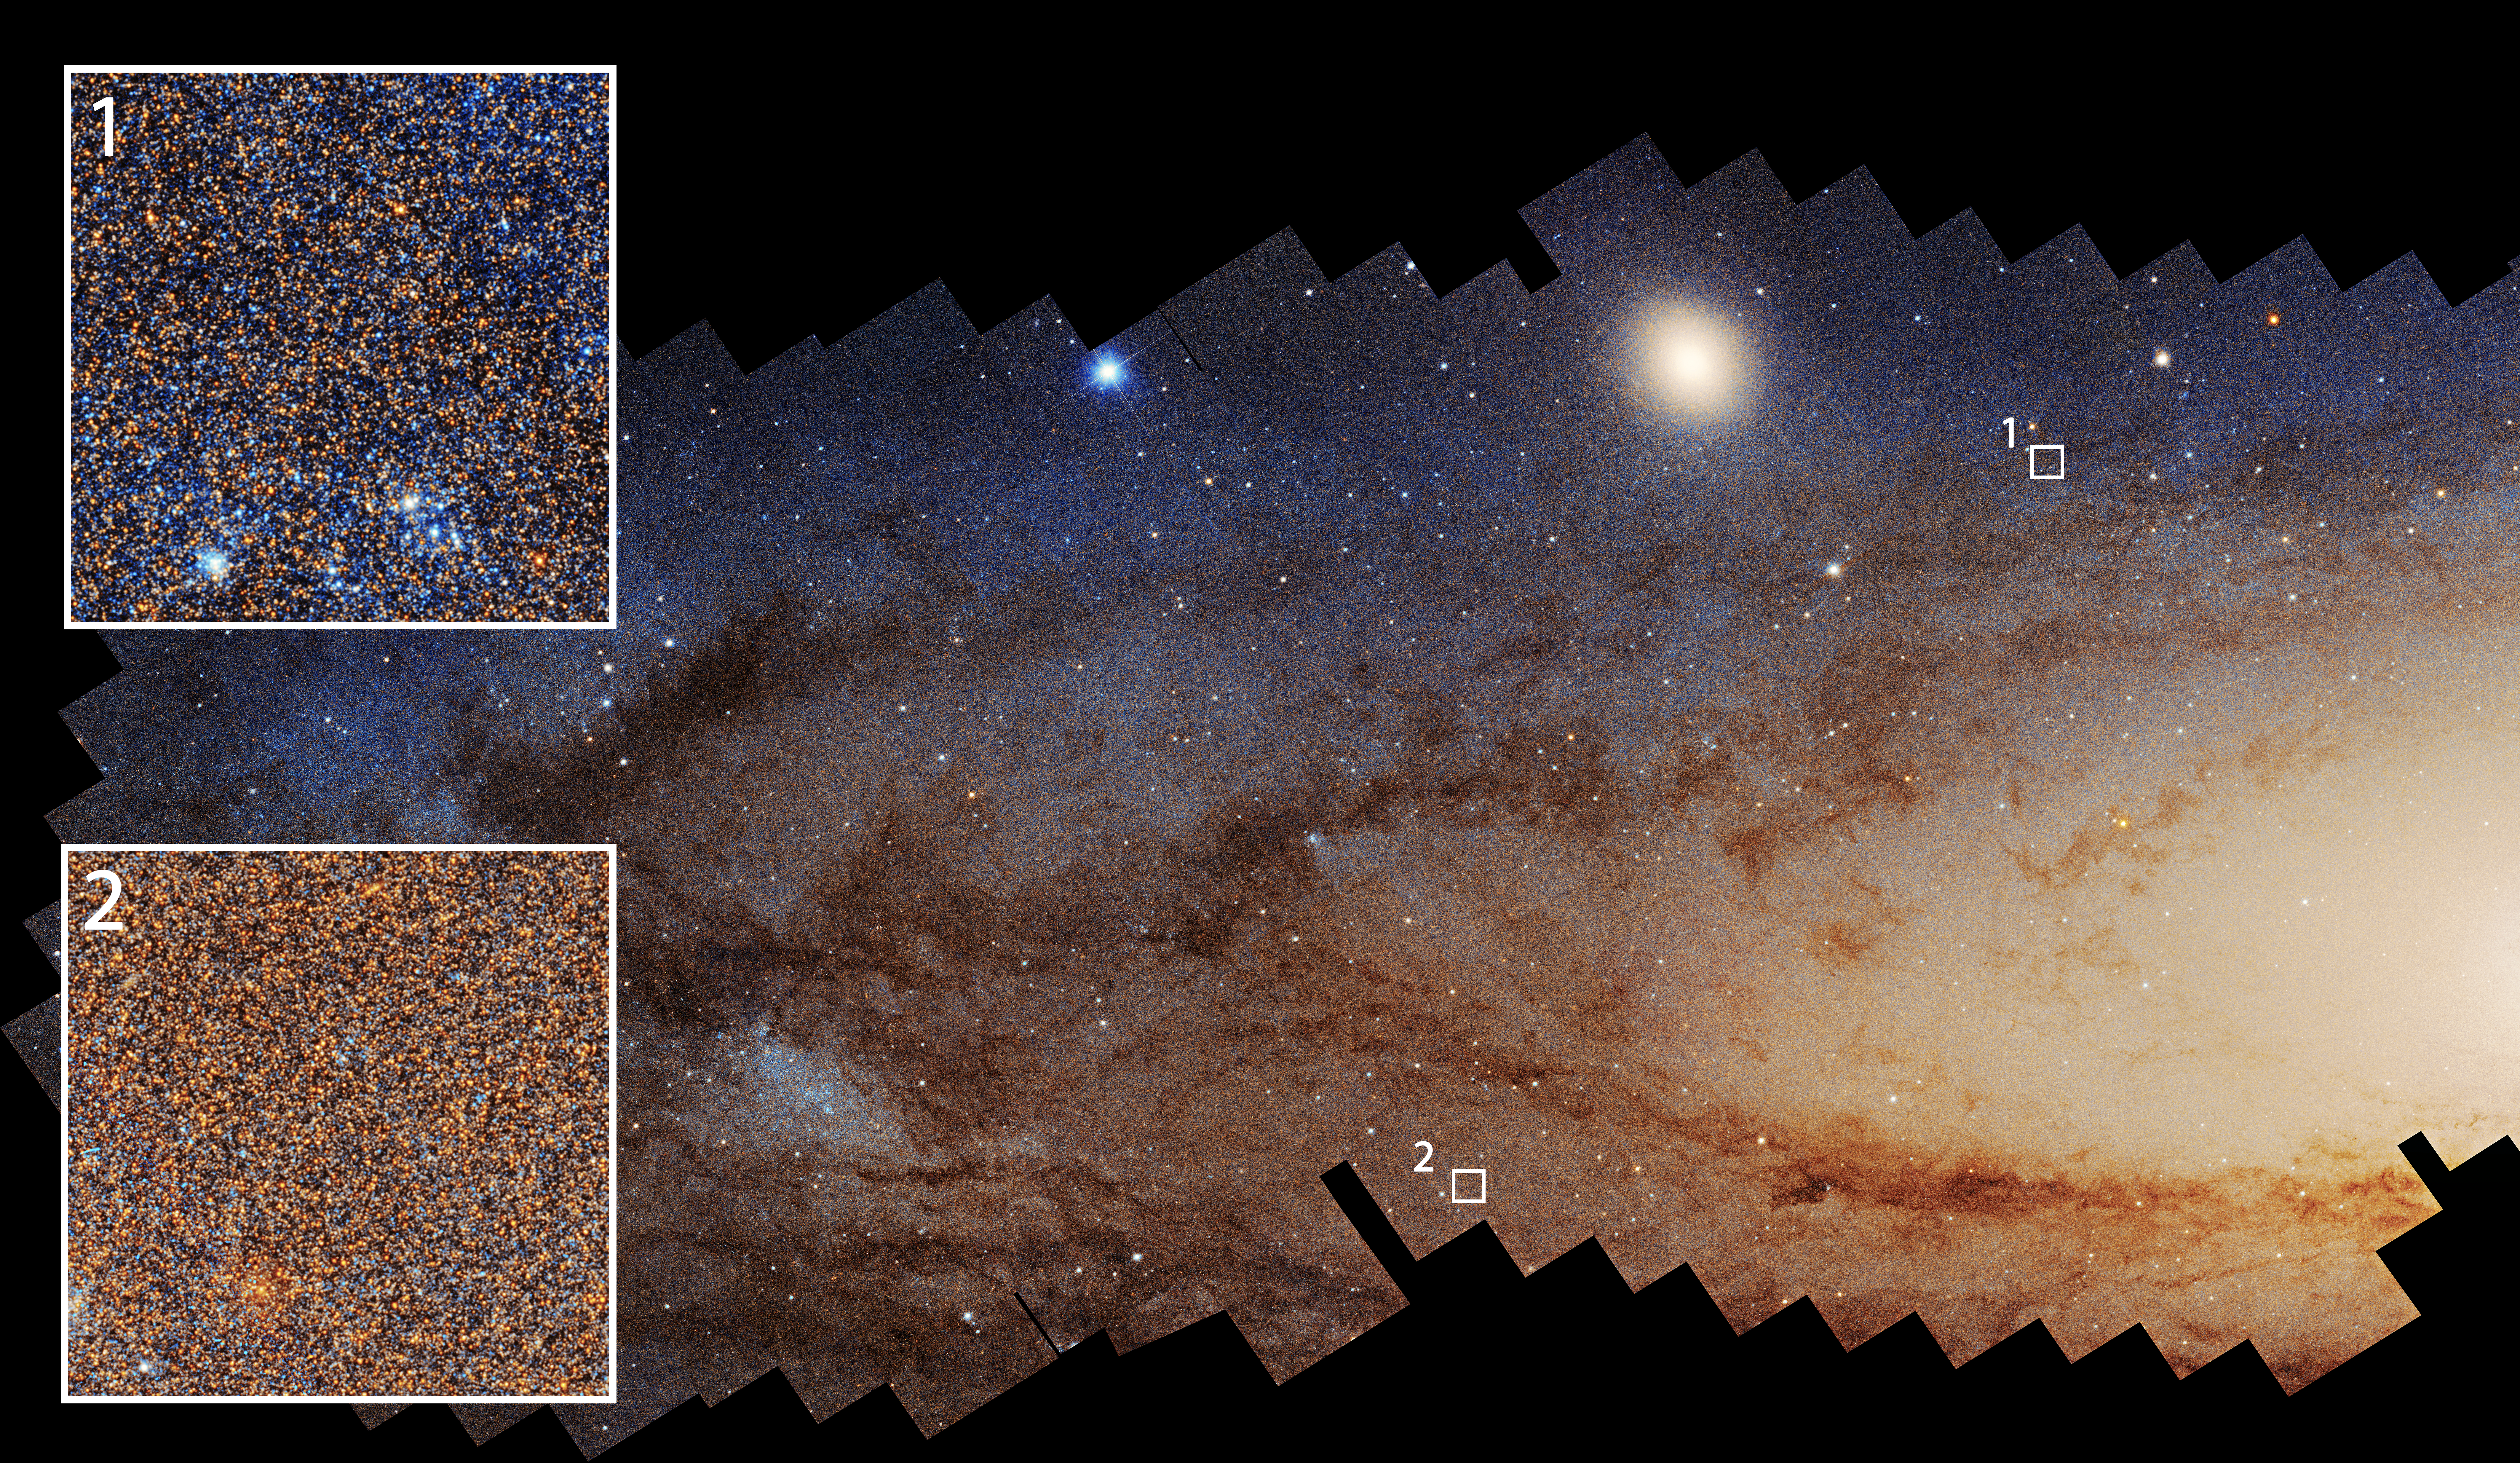

Andromeda Galaxy

Astronomers have divided imagery of the Andromeda galaxy taken by NASA’s Hubble Space Telescope into thousands of squares 300 light-years on a side and determined the history of star formation within each parcel to gain a comprehensive view of the galaxy’s past. This image highlights two such regions.

Massive stars are bluer and short-lived, while less massive stars are redder and longer-lived. As a result, areas that have experienced recent star formation (1) tend to have a larger fraction of blue stars, while areas with less recent star formation (2) typically have a redder population.

Credit: Image: NASA, ESA, Benjamin Williams (UWashington), Zhuo Chen (UWashington), L. Clifton Johnson (Northwestern); Image Processing: Joseph DePasquale (STScI)